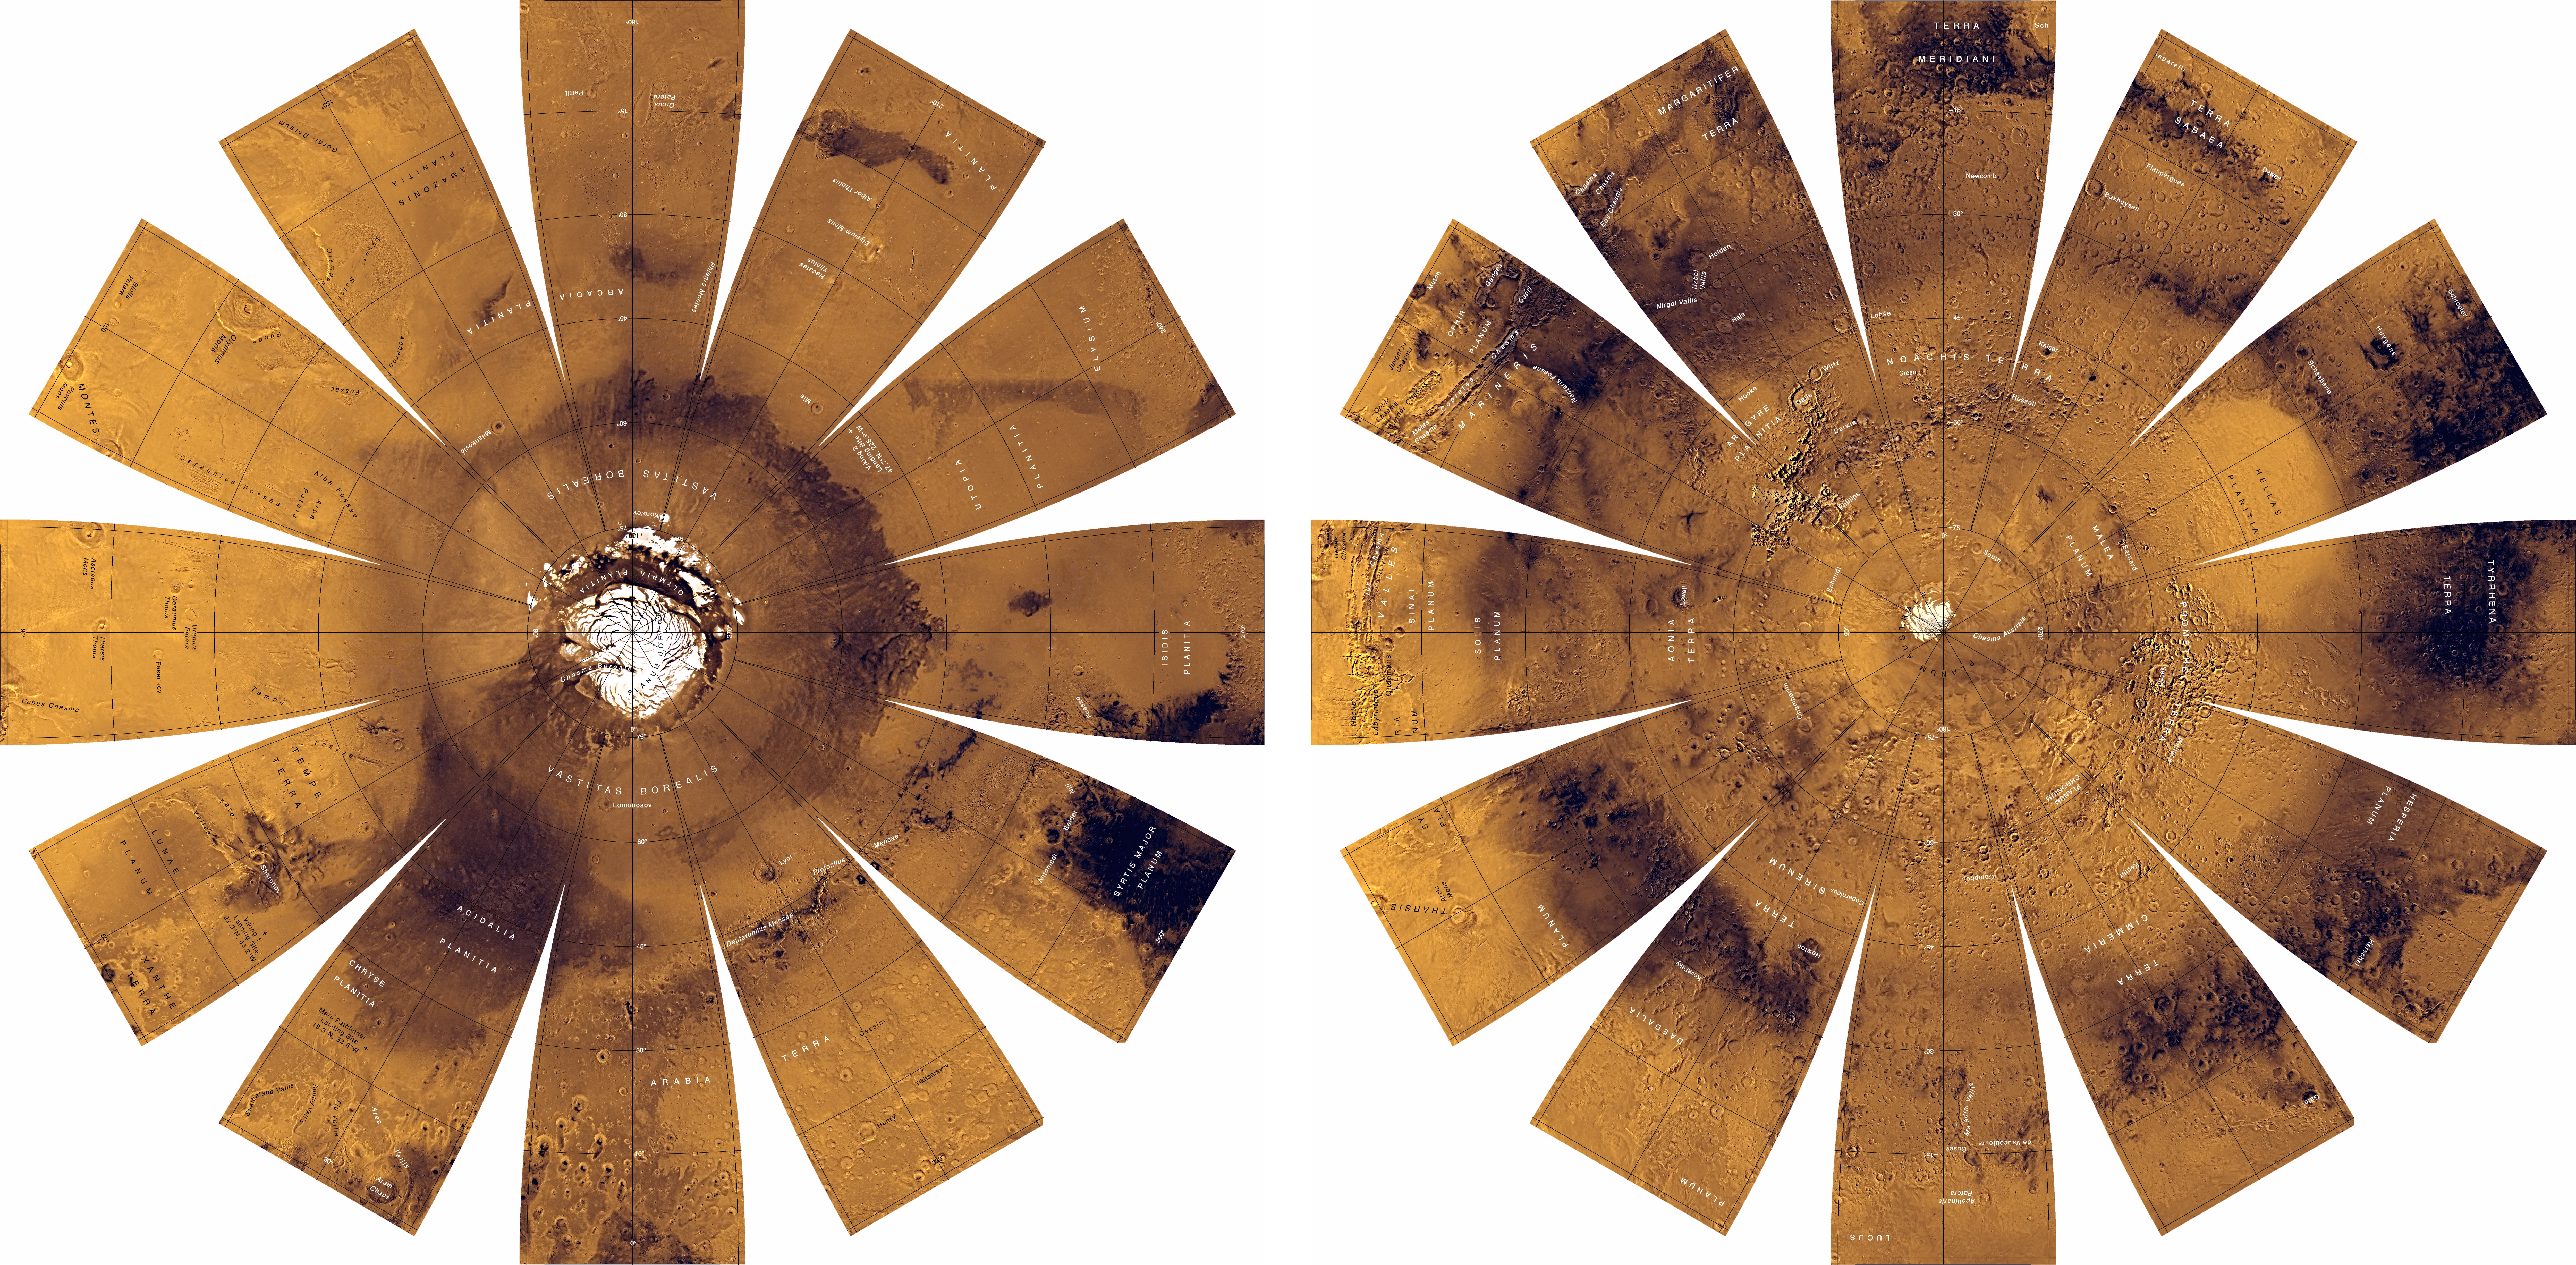

Mars Digital Image Mosaic Globe

The photomosaic that forms the base for this globe was created by merging two global digital image models (DIM’s) of Mars-a medium-resolution monochrome mosaic processed to emphasize topographic features and a lower resolution color mosaic emphasizing color and albedo variations.

The medium-resolution (1/256 or roughly 231 m/pixel) monochromatic image model was constructed from about 6,000 images having resolutions of 150-350 m/pixel and oblique illumination (Sun 20 ° -45 ° above the horizon). Radiometric processing was intended to suppress or remove the effects of albedo variations through the use of a high-pass divide filter, followed by photometric normalization so that the contrast of a given topographic slope would be approximately the same in all images.

The global color mosaic was assembled at 1/64 or roughly 864 m/pixel from about 1,000 red- and green-filter images having 500-1,000 m/pixel resolution. These images were first mosaiced in groups, each taken on a single orbit of the Viking spacecraft. The orbit mosaics were then processed to remove spatially and temporally varying atmospheric haze in the overlap regions. After haze removal, the per-orbit mosaics were photometrically normalized to equalize the contrast of albedo features and mosaiced together with cosmetic seam removal. The medium-resolution DIM was used for geometric control of this color mosaic. A green-filter image was synthesized by weighted averaging of the red- and violet-filter mosaics. Finally, the product seen here was obtained by multiplying each color image by the medium-resolution monochrome image. The color balance selected for images in this map series was designed to be close to natural color for brighter, redder regions, such as Arabia Terra and the Tharsis region, but the data have been stretched so that the relatively dark regions appear darker and less red than they actually are.

The images are presented in a projection that portrays the entire surface of Mars in a manner suitable for the production of a globe; the number, size, and placement of text annotations were chosen for a 12-inch globe. Prominent features are labeled with names approved by the International Astronomical Union. A specialized program was used to create the “flower petal” appearance of the images; the area of each petal from 0 to 75 degrees latitude is in the Transverse Mercator projection, and the area from 75 to 90 degrees latitude is in the Lambert Azimuthal Equal-Area projection. The northern hemisphere of Mars is shown on the left, and the southern hemisphere on the right.

Credit: NASA/JPL/USGS